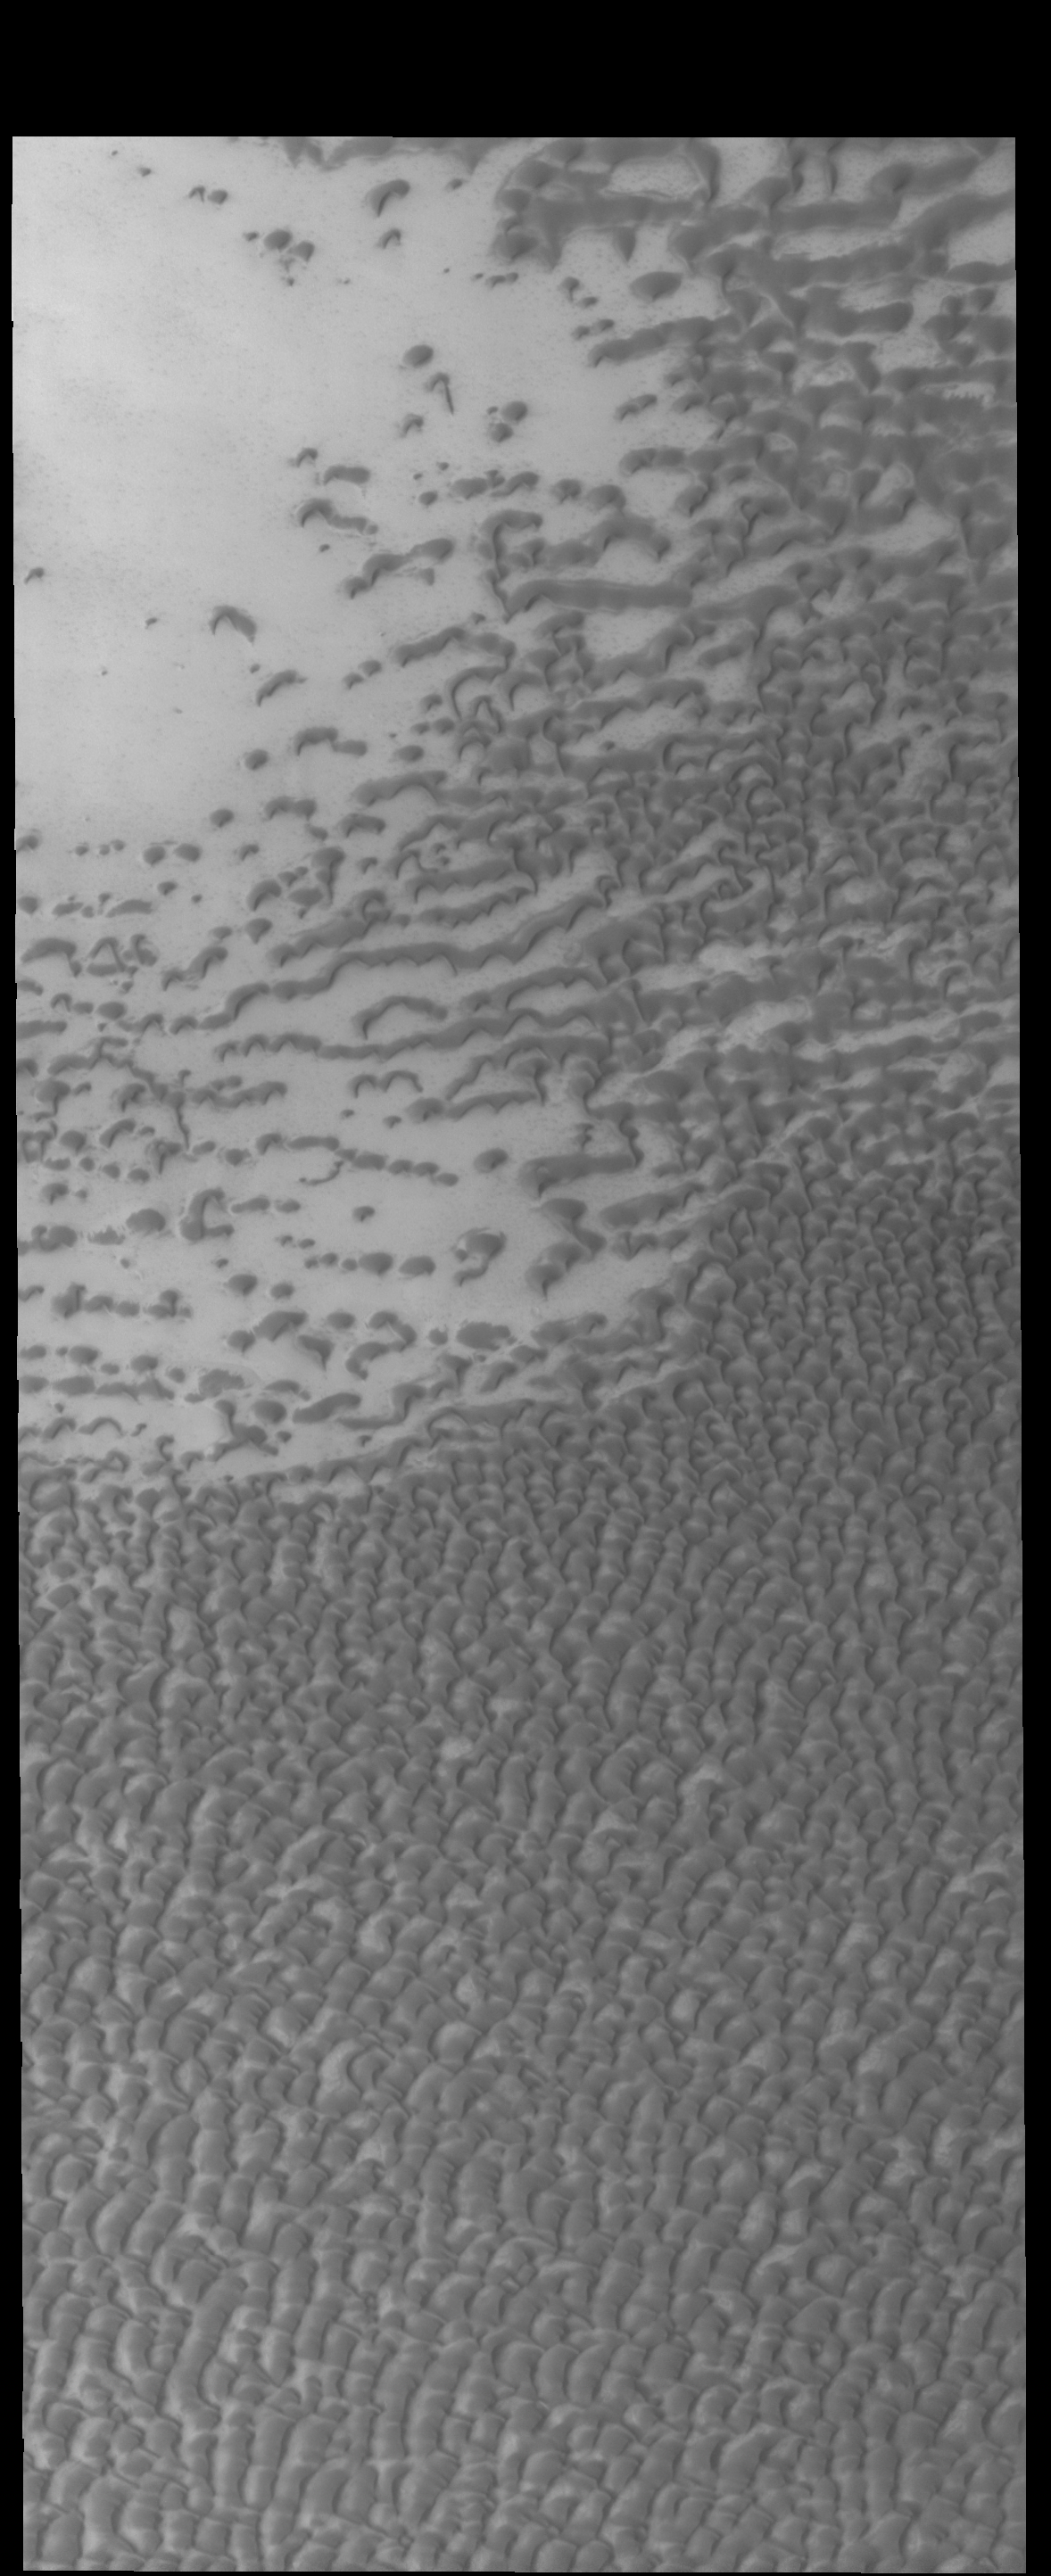

Polar Dunes

The dunes in this VIS image are part of Olympia Undae, a huge dune field near the north polar cap.

Credit: NASA/JPL-Caltech/ASU